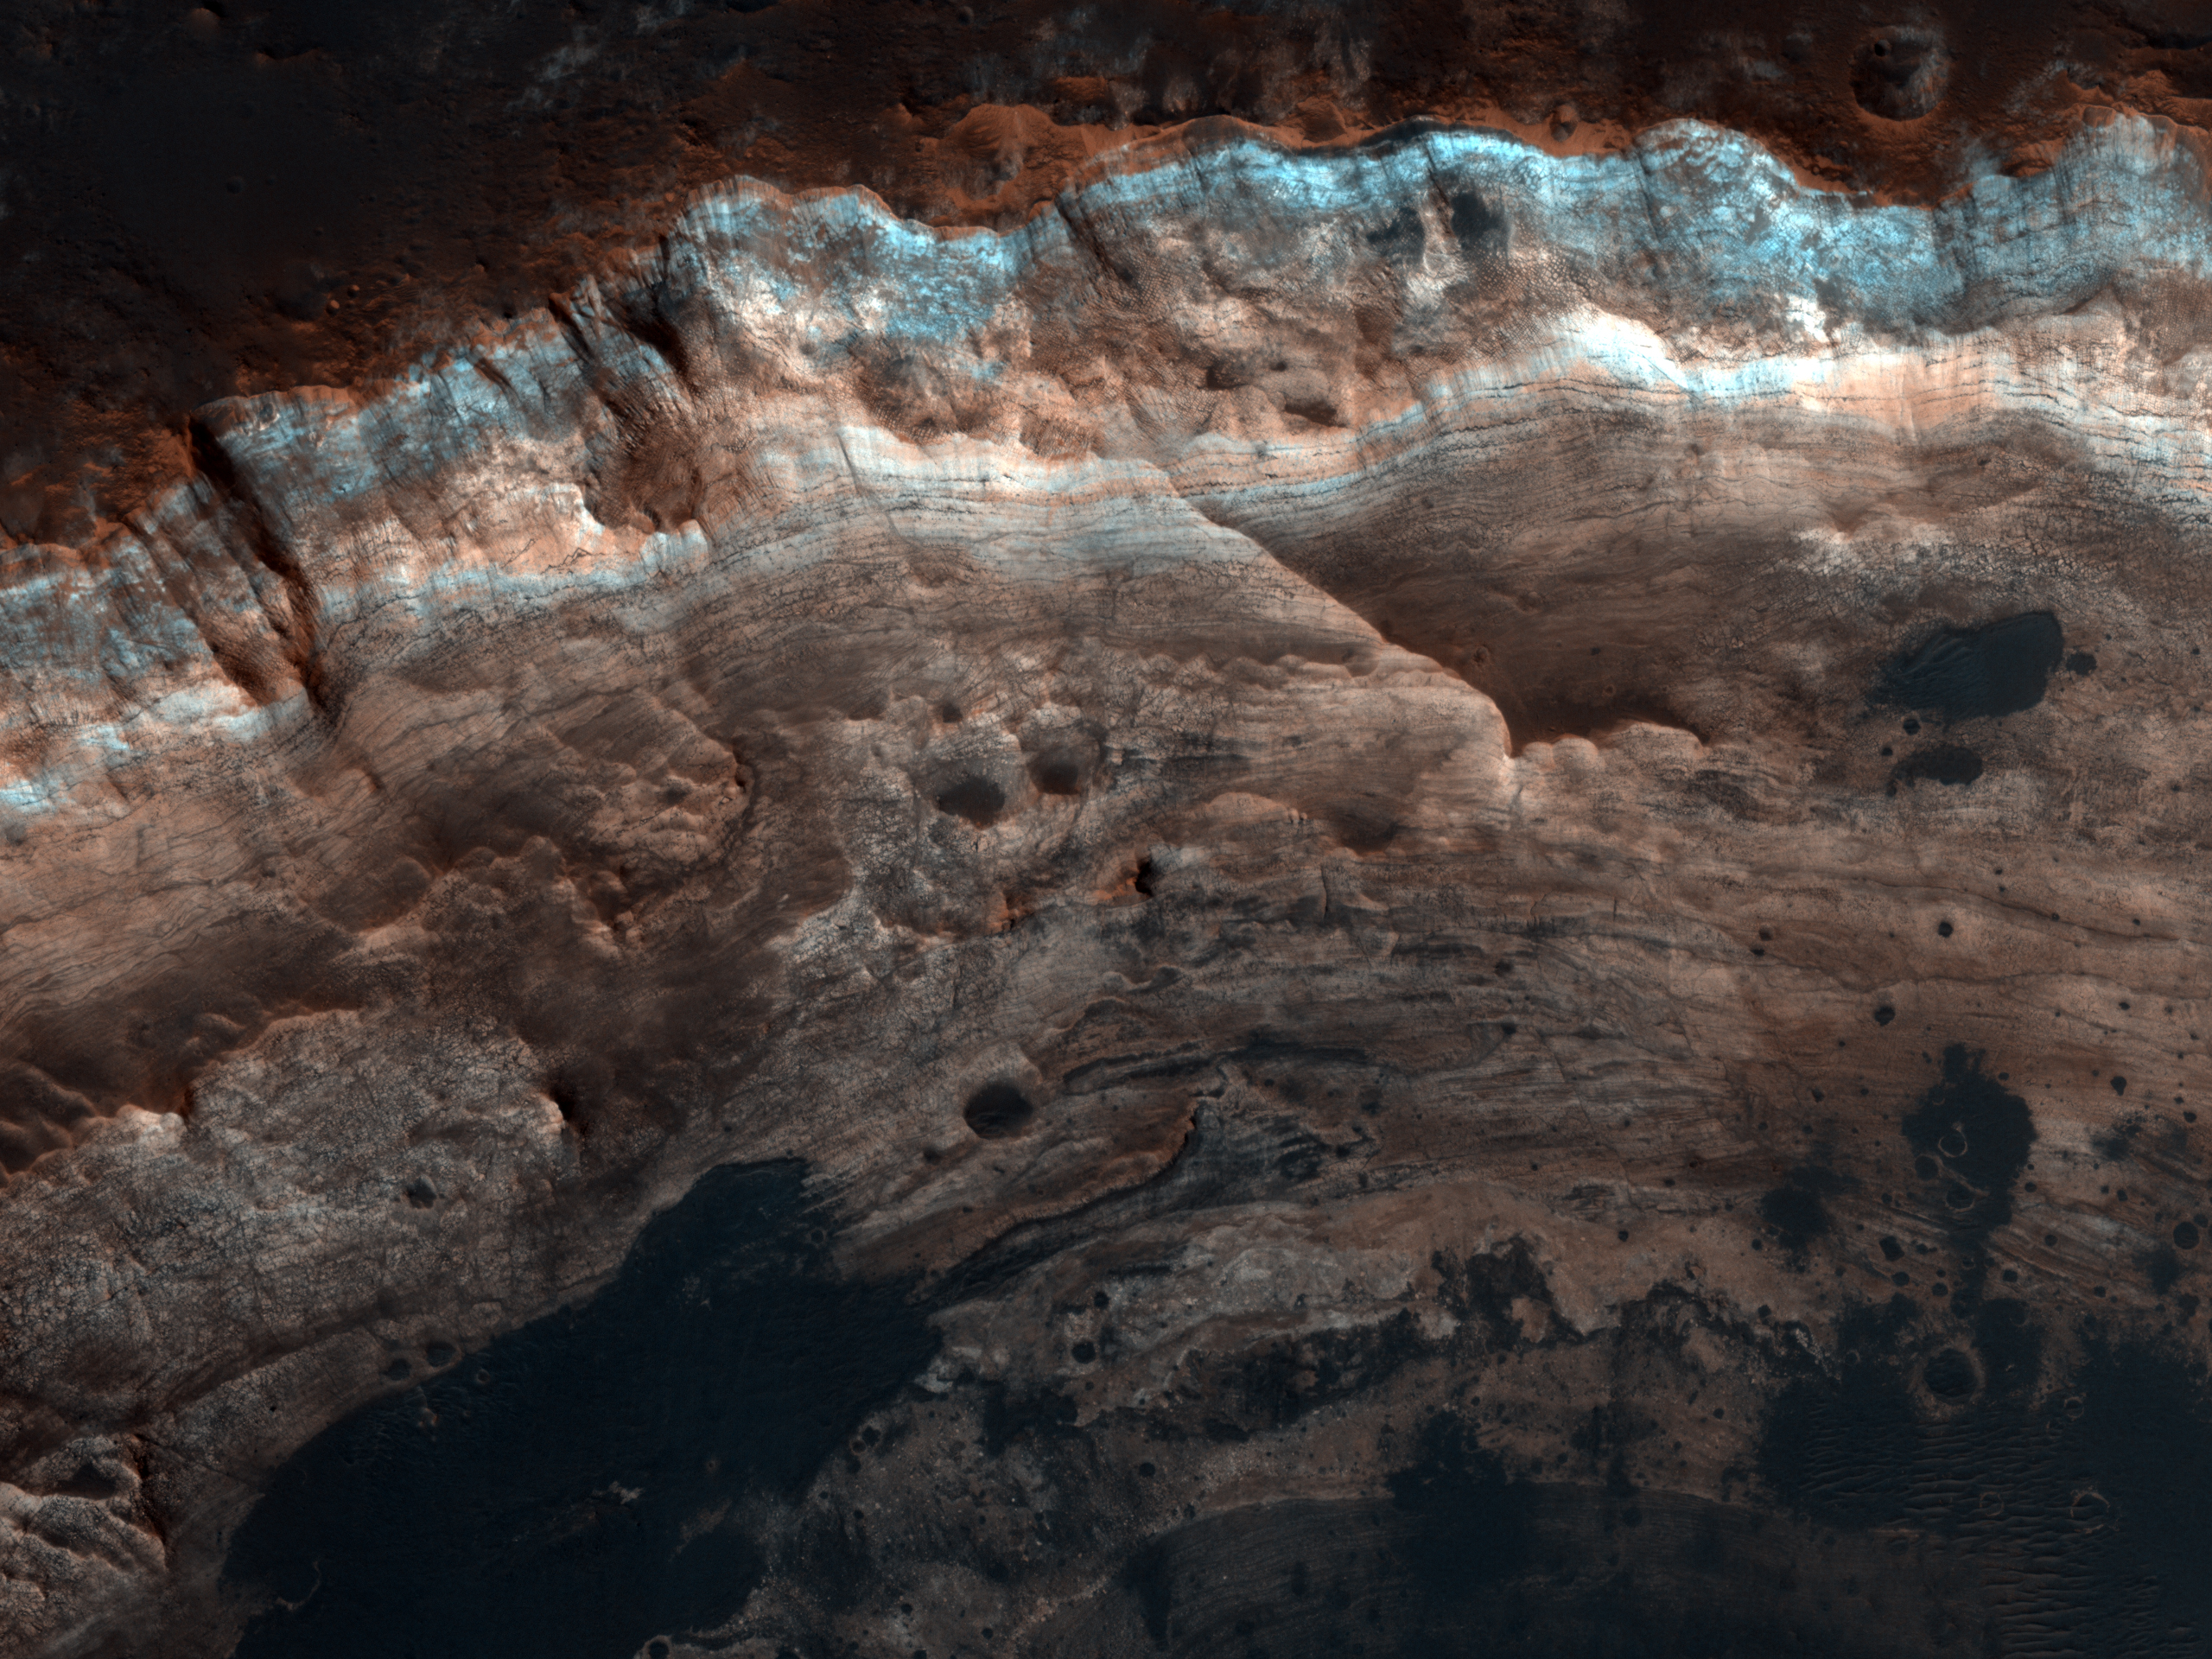

Layers Exposed in Crater Near Mawrth Vallis

This image covers an impact crater roughly 4 kilometers (2.5 miles) in diameter. The portion highlighted shows a one kilometer segment of the crater wall and rim.

The surface outside the crater is relatively dark, while the interior wall of the crater exposes lighter, layered bedrock of diverse colors. A few dark patches on the crater wall have small dunes or ripples on their surfaces, and are likely pits filled with dark sand. The crater provides a window into the subsurface of Mars, revealing layered sedimentary deposits.

Just 30 kilometers (20 miles) to the East of this crater lies Mawrth Vallis, an ancient channel that may have been carved by catastrophic floods. In layered deposits surrounding Mawrth Vallis, the orbiting spectrometers OMEGA (on Mars Express) and CRISM (on MRO) have detected phyllosilicate (clay) minerals, which must have formed in the presence of water. In this region on Mars, the colors of layers seen by HiRISE often correlate with distinct water-bearing minerals observed by CRISM, so the color diversity seen here may reflect a dynamic environment at this location on early Mars.

Note: the color in these images is enhanced; it is not as it would normally appear to the human eye.

NASA’s Jet Propulsion Laboratory, a division of the California Institute of Technology in Pasadena, manages the Mars Reconnaissance Orbiter for NASA’s Science Mission Directorate, Washington. Lockheed Martin Space Systems, Denver, built the spacecraft. The High Resolution Imaging Science Experiment is operated by the University of Arizona, Tucson, and the instrument was built by Ball Aerospace & Technologies Corp., Boulder, Colo.

Originally released October 10, 2007

Credit: NASA/JPL-Caltech/University of Arizona